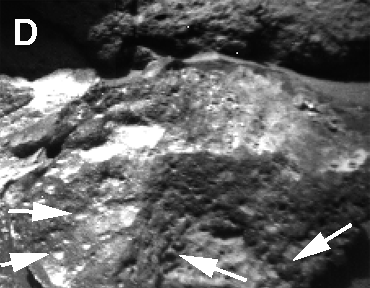

Sojourner Rover View of Sockets and Pebbles

Well-rounded objects, like the ones in this image, were not seen at the Viking sites. These are thought to be pebbles liberated from sedimentary rocks composed of cemented silts, sands and rounded fragments; such rocks are called conglomerates. The “sockets” could be the former sites of such pebbles.

NOTE: original caption as published in Science magazine

Mars Pathfinder is the second in NASA’s Discovery program of low-cost spacecraft with highly focused science goals. The Jet Propulsion Laboratory, Pasadena, CA, developed and manages the Mars Pathfinder mission for NASA’s Office of Space Science, Washington, D.C. JPL is a division of the California Institute of Technology (Caltech).

Photojournal note: Sojourner spent 83 days of a planned seven-day mission exploring the Martian terrain, acquiring images, and taking chemical, atmospheric and other measurements. The final data transmission received from Pathfinder was at 10:23 UTC on September 27, 1997. Although mission managers tried to restore full communications during the following five months, the successful mission was terminated on March 10, 1998.

Credit: NASA/JPL